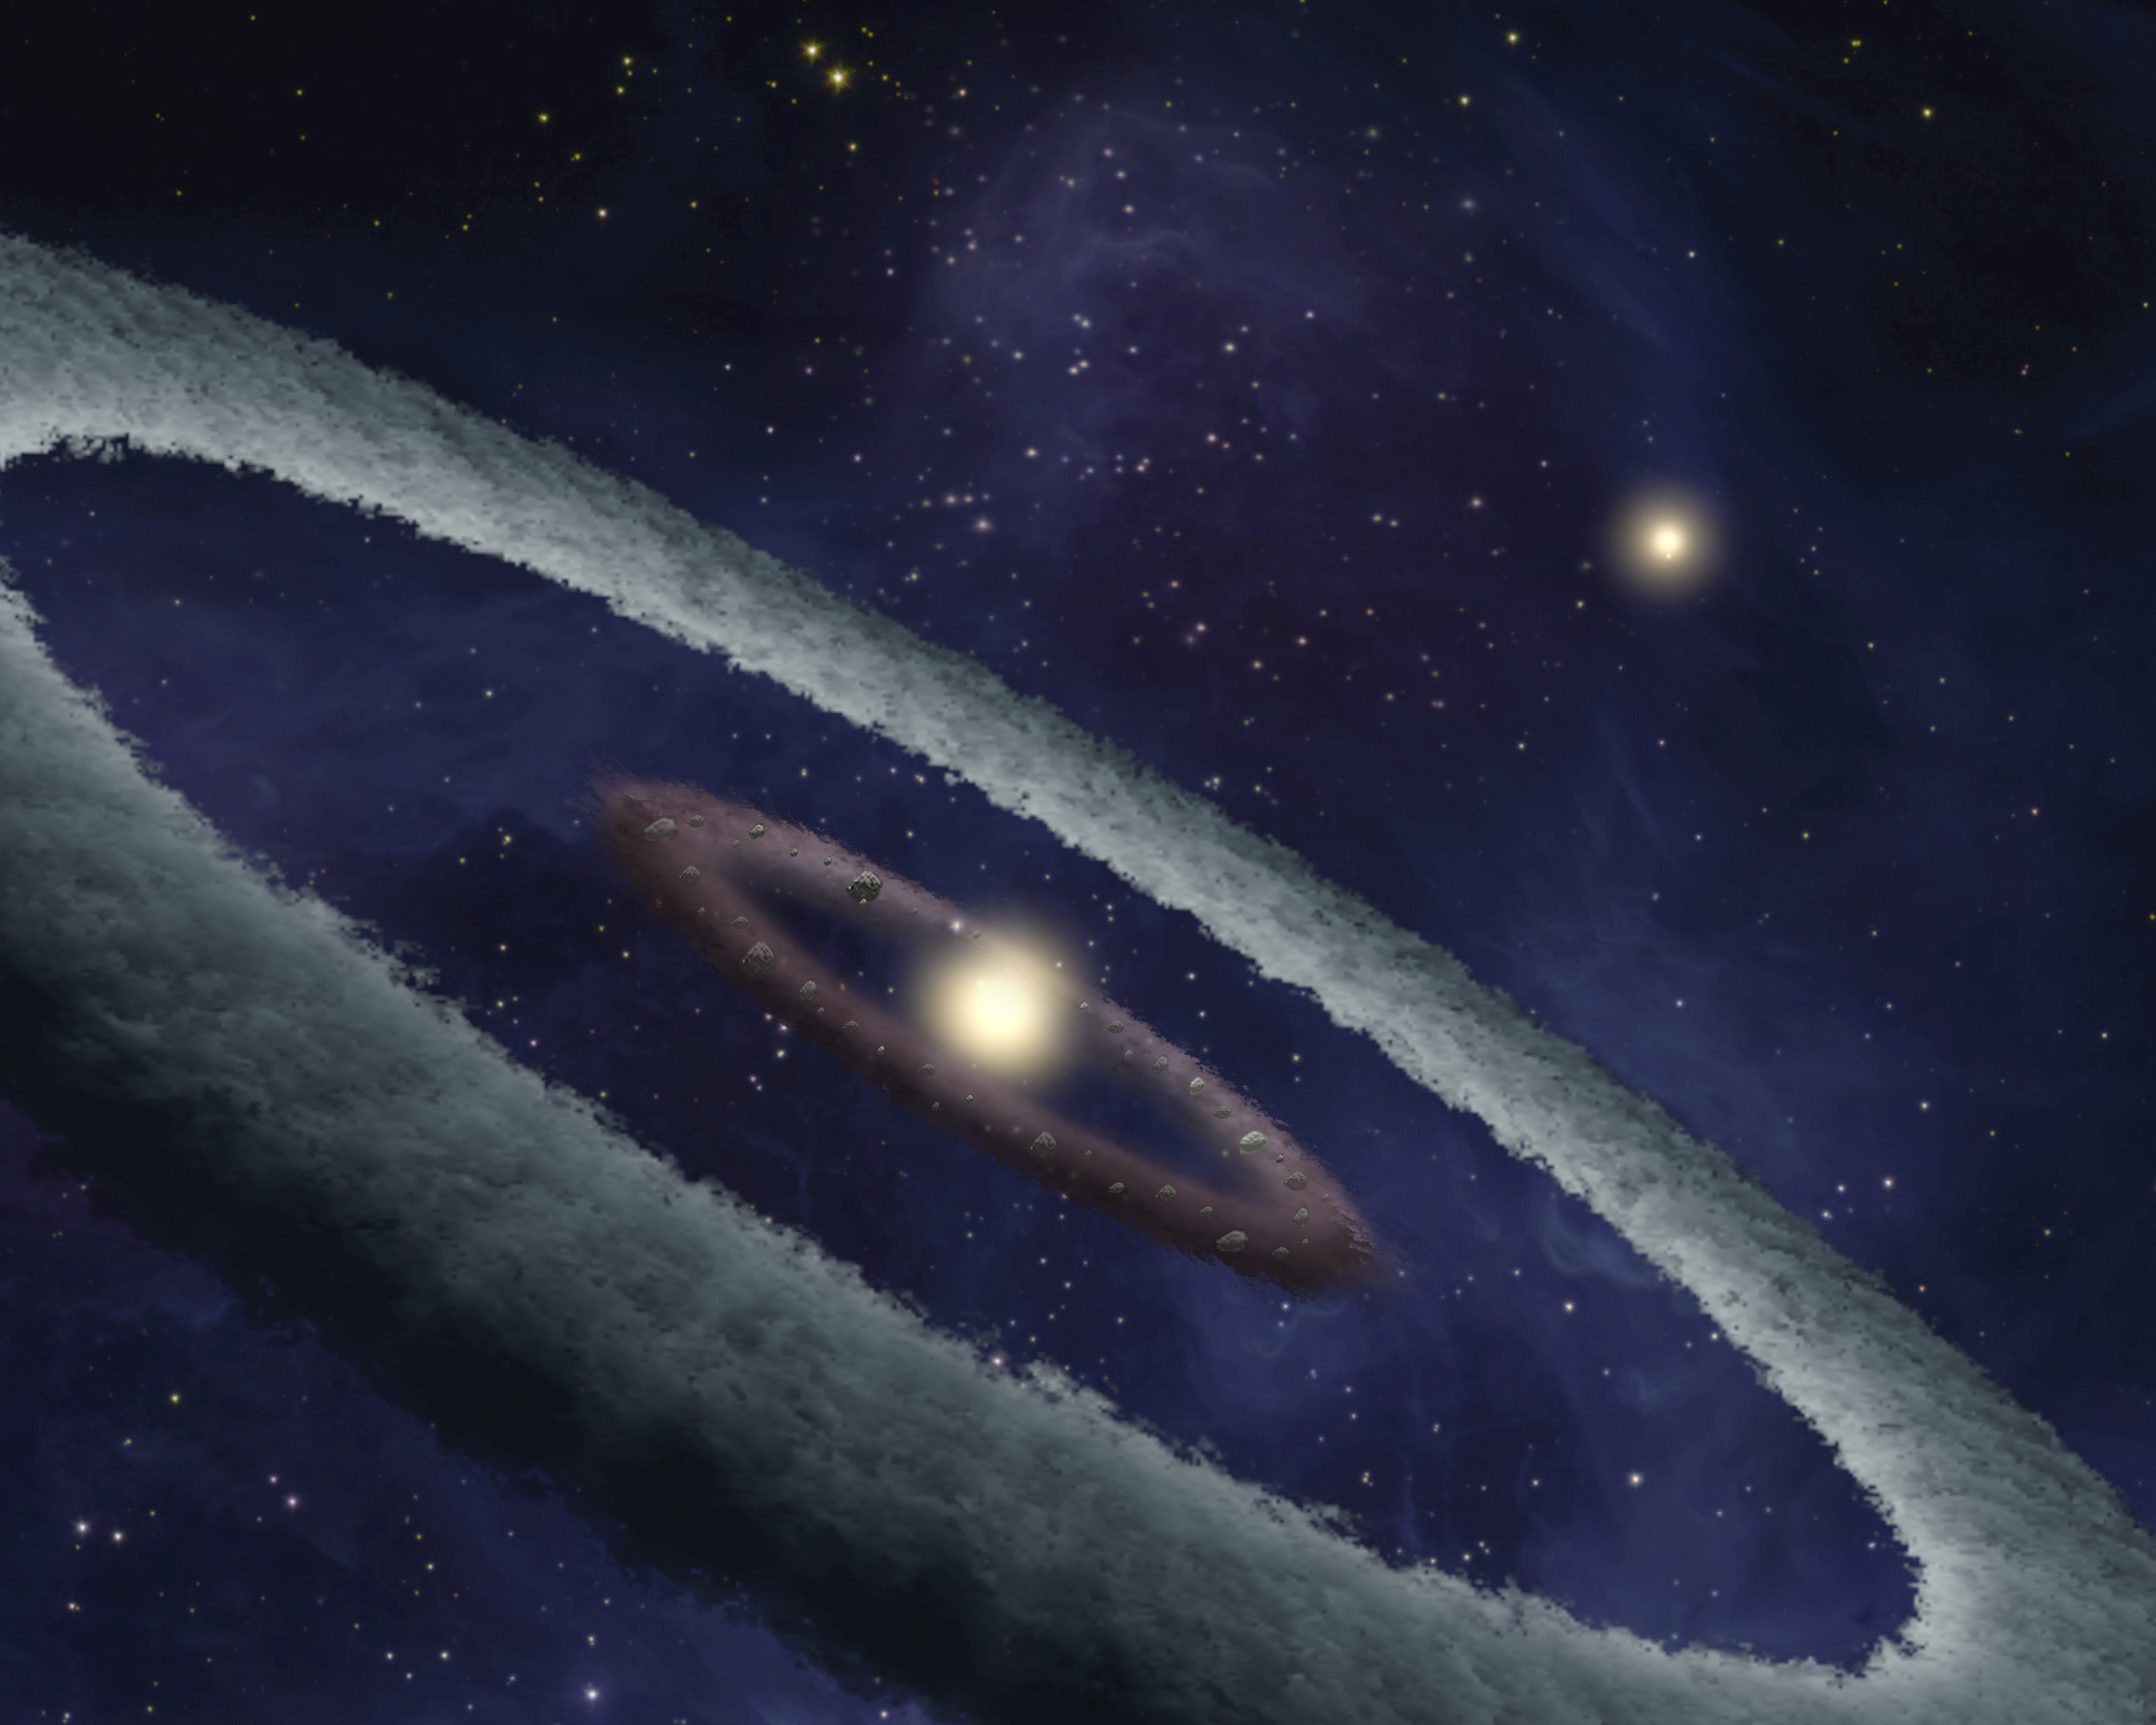

Birth of an Earth-like Planet (Artist Xoncept)

This artist’s conception shows a binary-star, or two-star, system, called HD 113766, where astronomers suspect a rocky Earth-like planet is forming around one of the stars. At approximately 10 to 16 million years old, astronomers suspect this star is at just the right age for forming rocky planets. The system is located approximately 424 light-years away from Earth.

The two yellow spots in the image represent the system’s two stars. The brown ring of material circling closest to the central star depicts a huge belt of dusty material, more than 100 times as much as in our asteroid belt, or enough to build a Mars-size planet or larger. The rocky material in the belt represents the early stages of planet formation, when dust grains clump together to form rocks, and rocks collide to form even more massive rocky bodies called planetesimals. The belt is located in the middle of the system’s terrestrial habitable zone, or the region around a star where liquid water could exist on any rocky planets that might form. Earth is located in the middle of our sun’s terrestrial habitable zone.

Using NASA’s Spitzer Space Telescope, astronomers learned that the belt material in HD 113866 is more processed than the snowball-like stuff that makes up infant solar systems and comets, which contain pristine ingredients from the early solar system. However, it is not as processed as the stuff found in mature planets and asteroids. This means that the dust belt is made out of just the right mix of materials to be forming an Earth-like planet. It is composed mainly of rocky silicates and metal sulfides (like fool’s gold), similar to the material found in lava flows.

The white outer ring shows a concentration of icy dust also detected in the system. This material is at the equivalent position of the asteroid belt in our solar system, but only contains about one-sixth as much material as the inner ring. Astronomers say it is not clear from the Spitzer observations if anything is occurring in the icy belt, but they believe it could be a source of water later on for the planet that grows from the inner warm ring.

Credit: NASA/JPL-Caltech